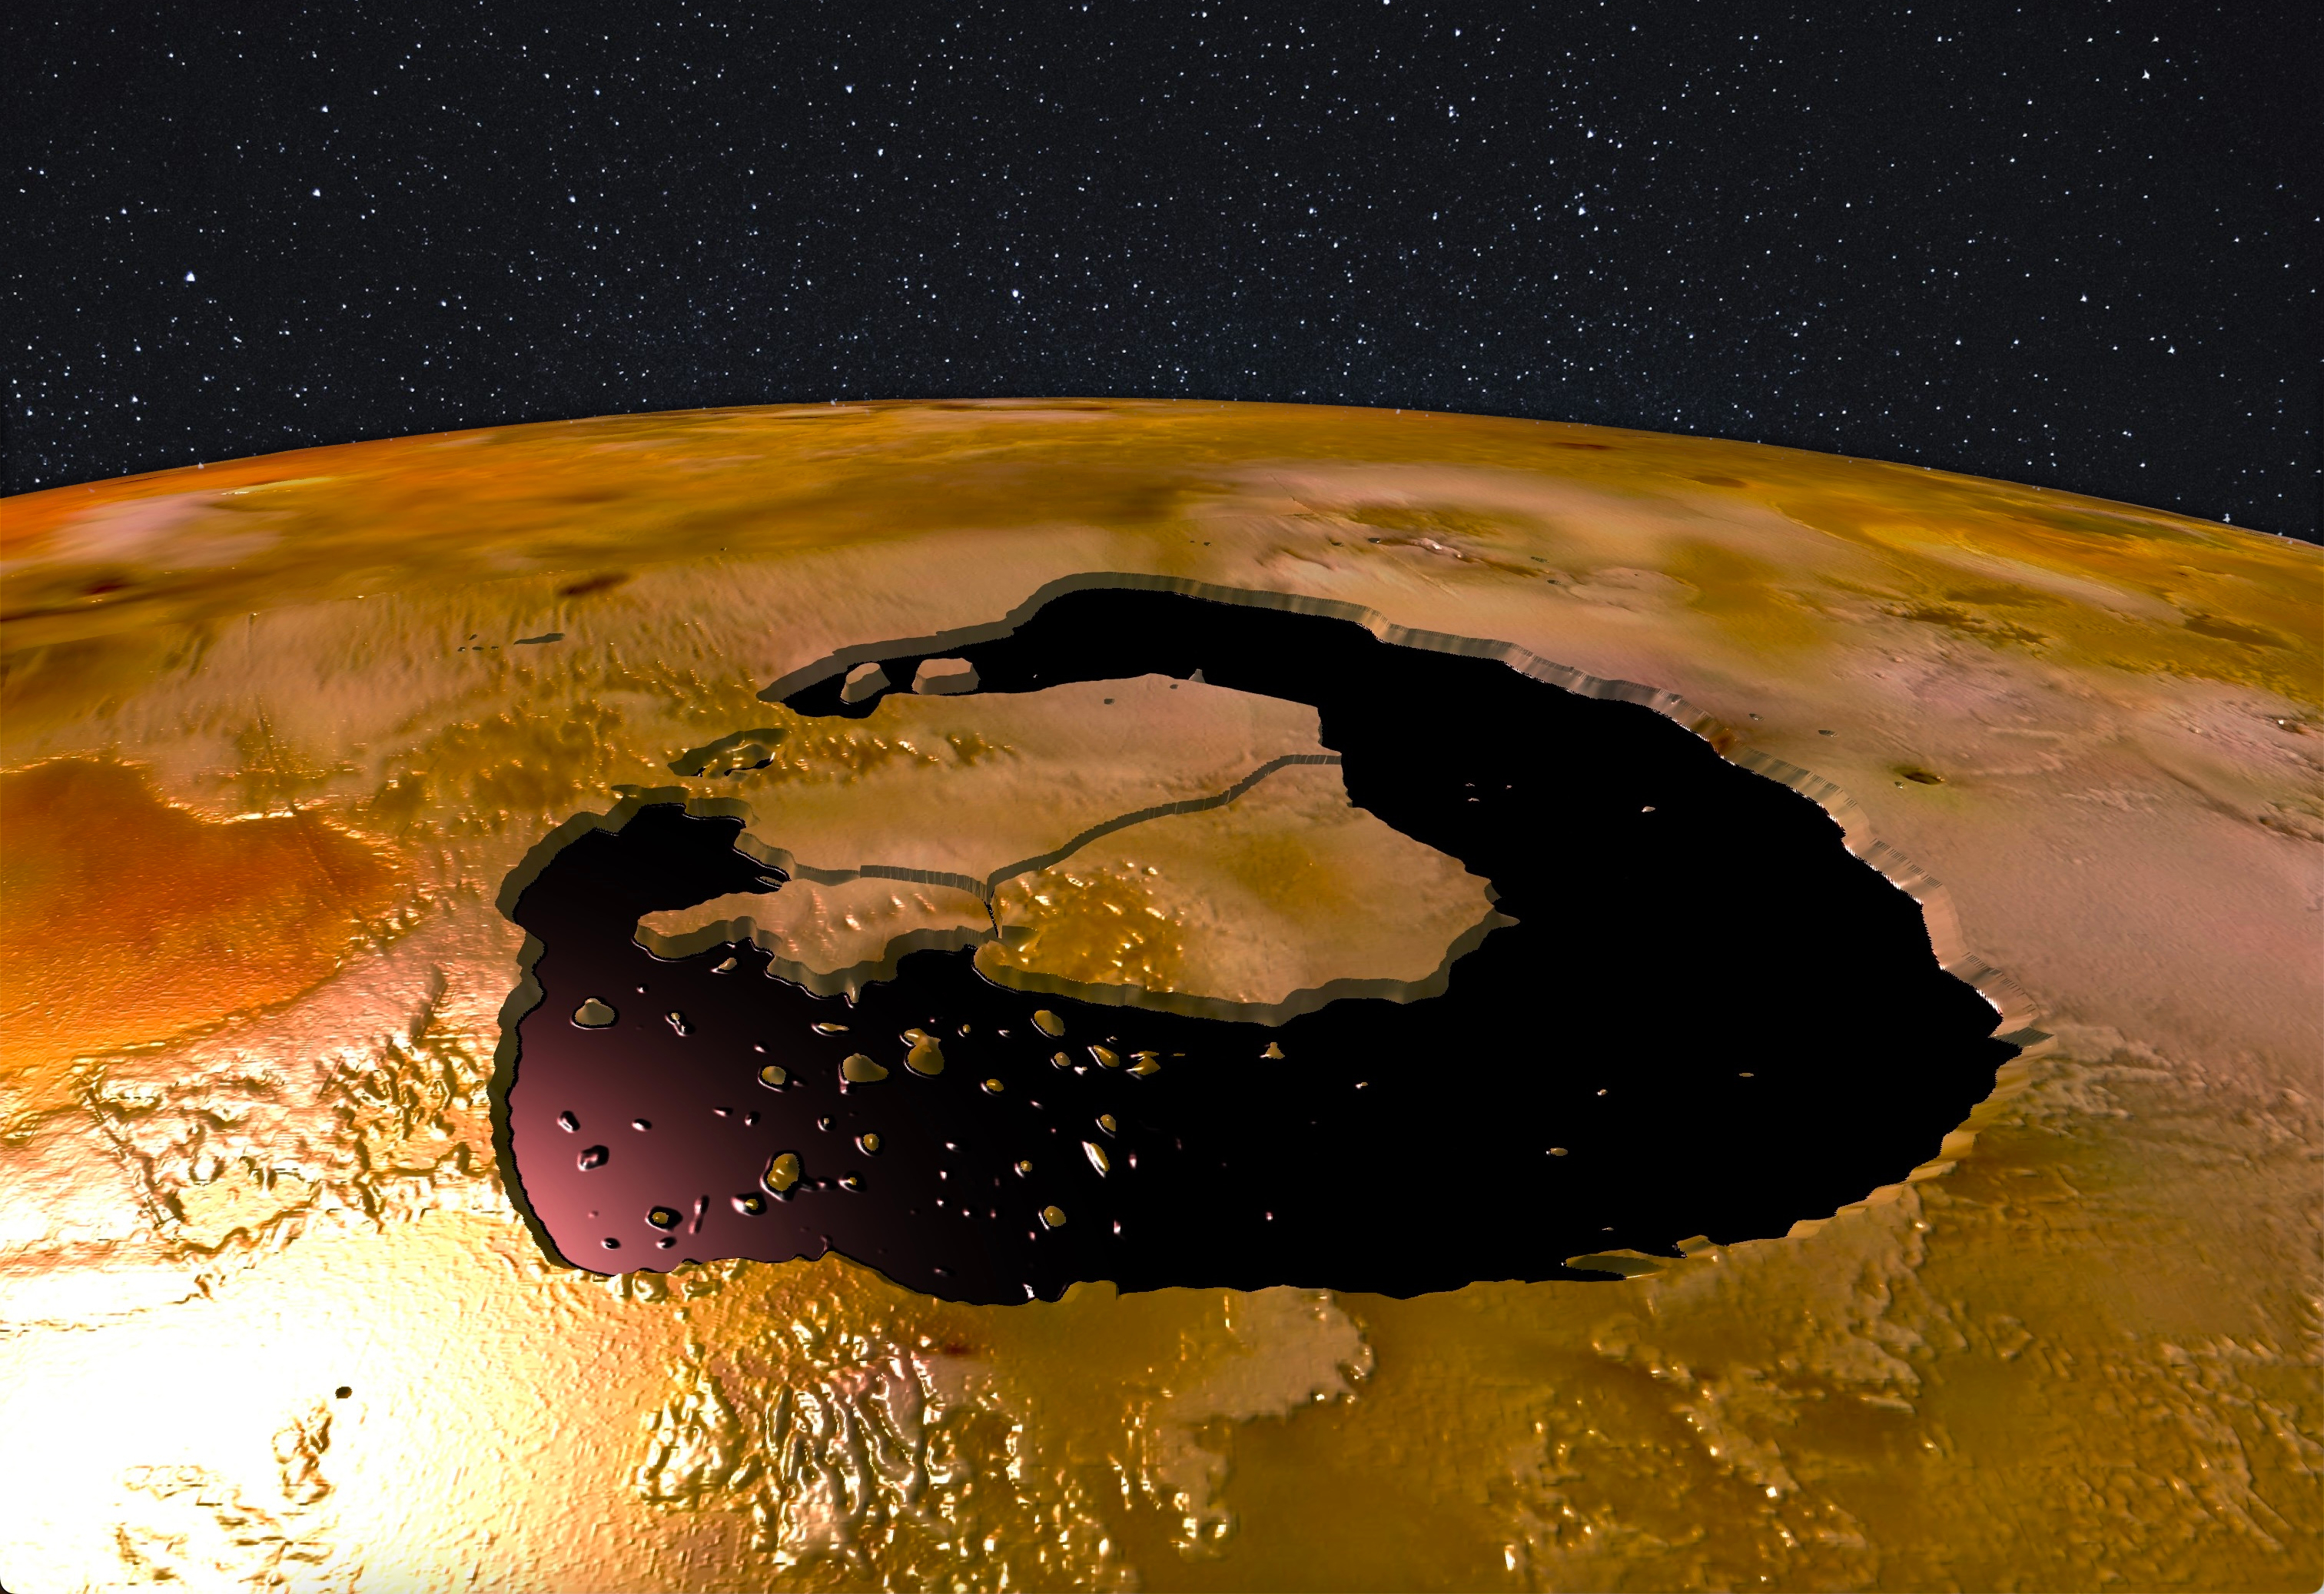

A View of Loki (Artist’s Concept)

Lava islands within Loki Patera on Jupiter’s moon Io are depicted in an artist’s concept that’s based on data from the Jovian Infrared Auroral Mapper (JIRAM) instrument about NASA’s Juno spacecraft.

Credit: NASA/JPL-Caltech/SwRI/ASI/INAF/Alessandro Mura